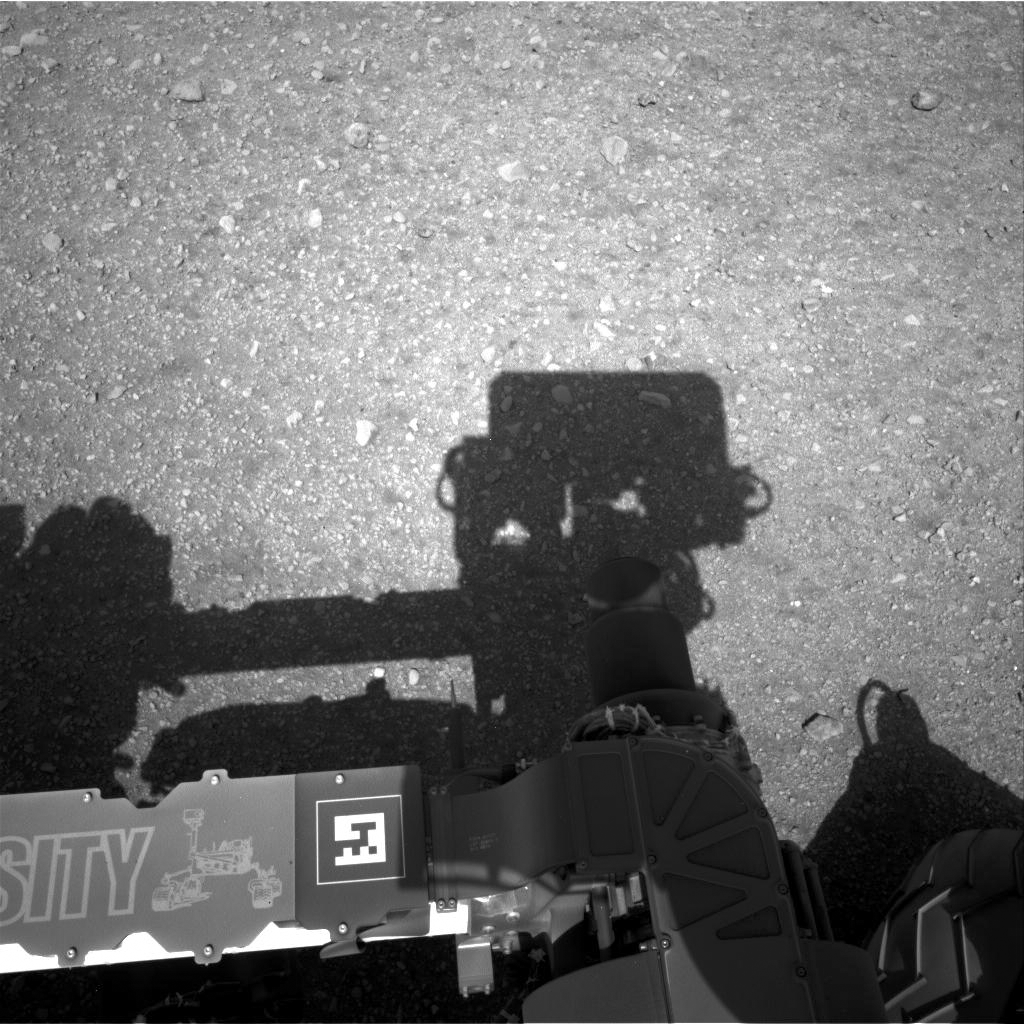

Curiosity Looks Away from the Sun

This is the first image taken by the Navigation cameras on NASA’s Curiosity rover. It shows the shadow of the rover’s now-upright mast in the center, and the arm’s shadow at left. The arm itself can be seen in the foreground.

The navigation camera is used to help find the sun — information that is needed for locating, and communicating, with Earth. After the camera pointed at the sun, it turned in the opposite direction and took this picture. The position of the shadow helps confirm the sun’s location.

The “augmented reality” or AR tag seen in the foreground can be used in the future with smart phones to obtain more information about the mission.

This is a full-resolution image, 1024 by 1024 pixels.

Credit: NASA/JPL-Caltech